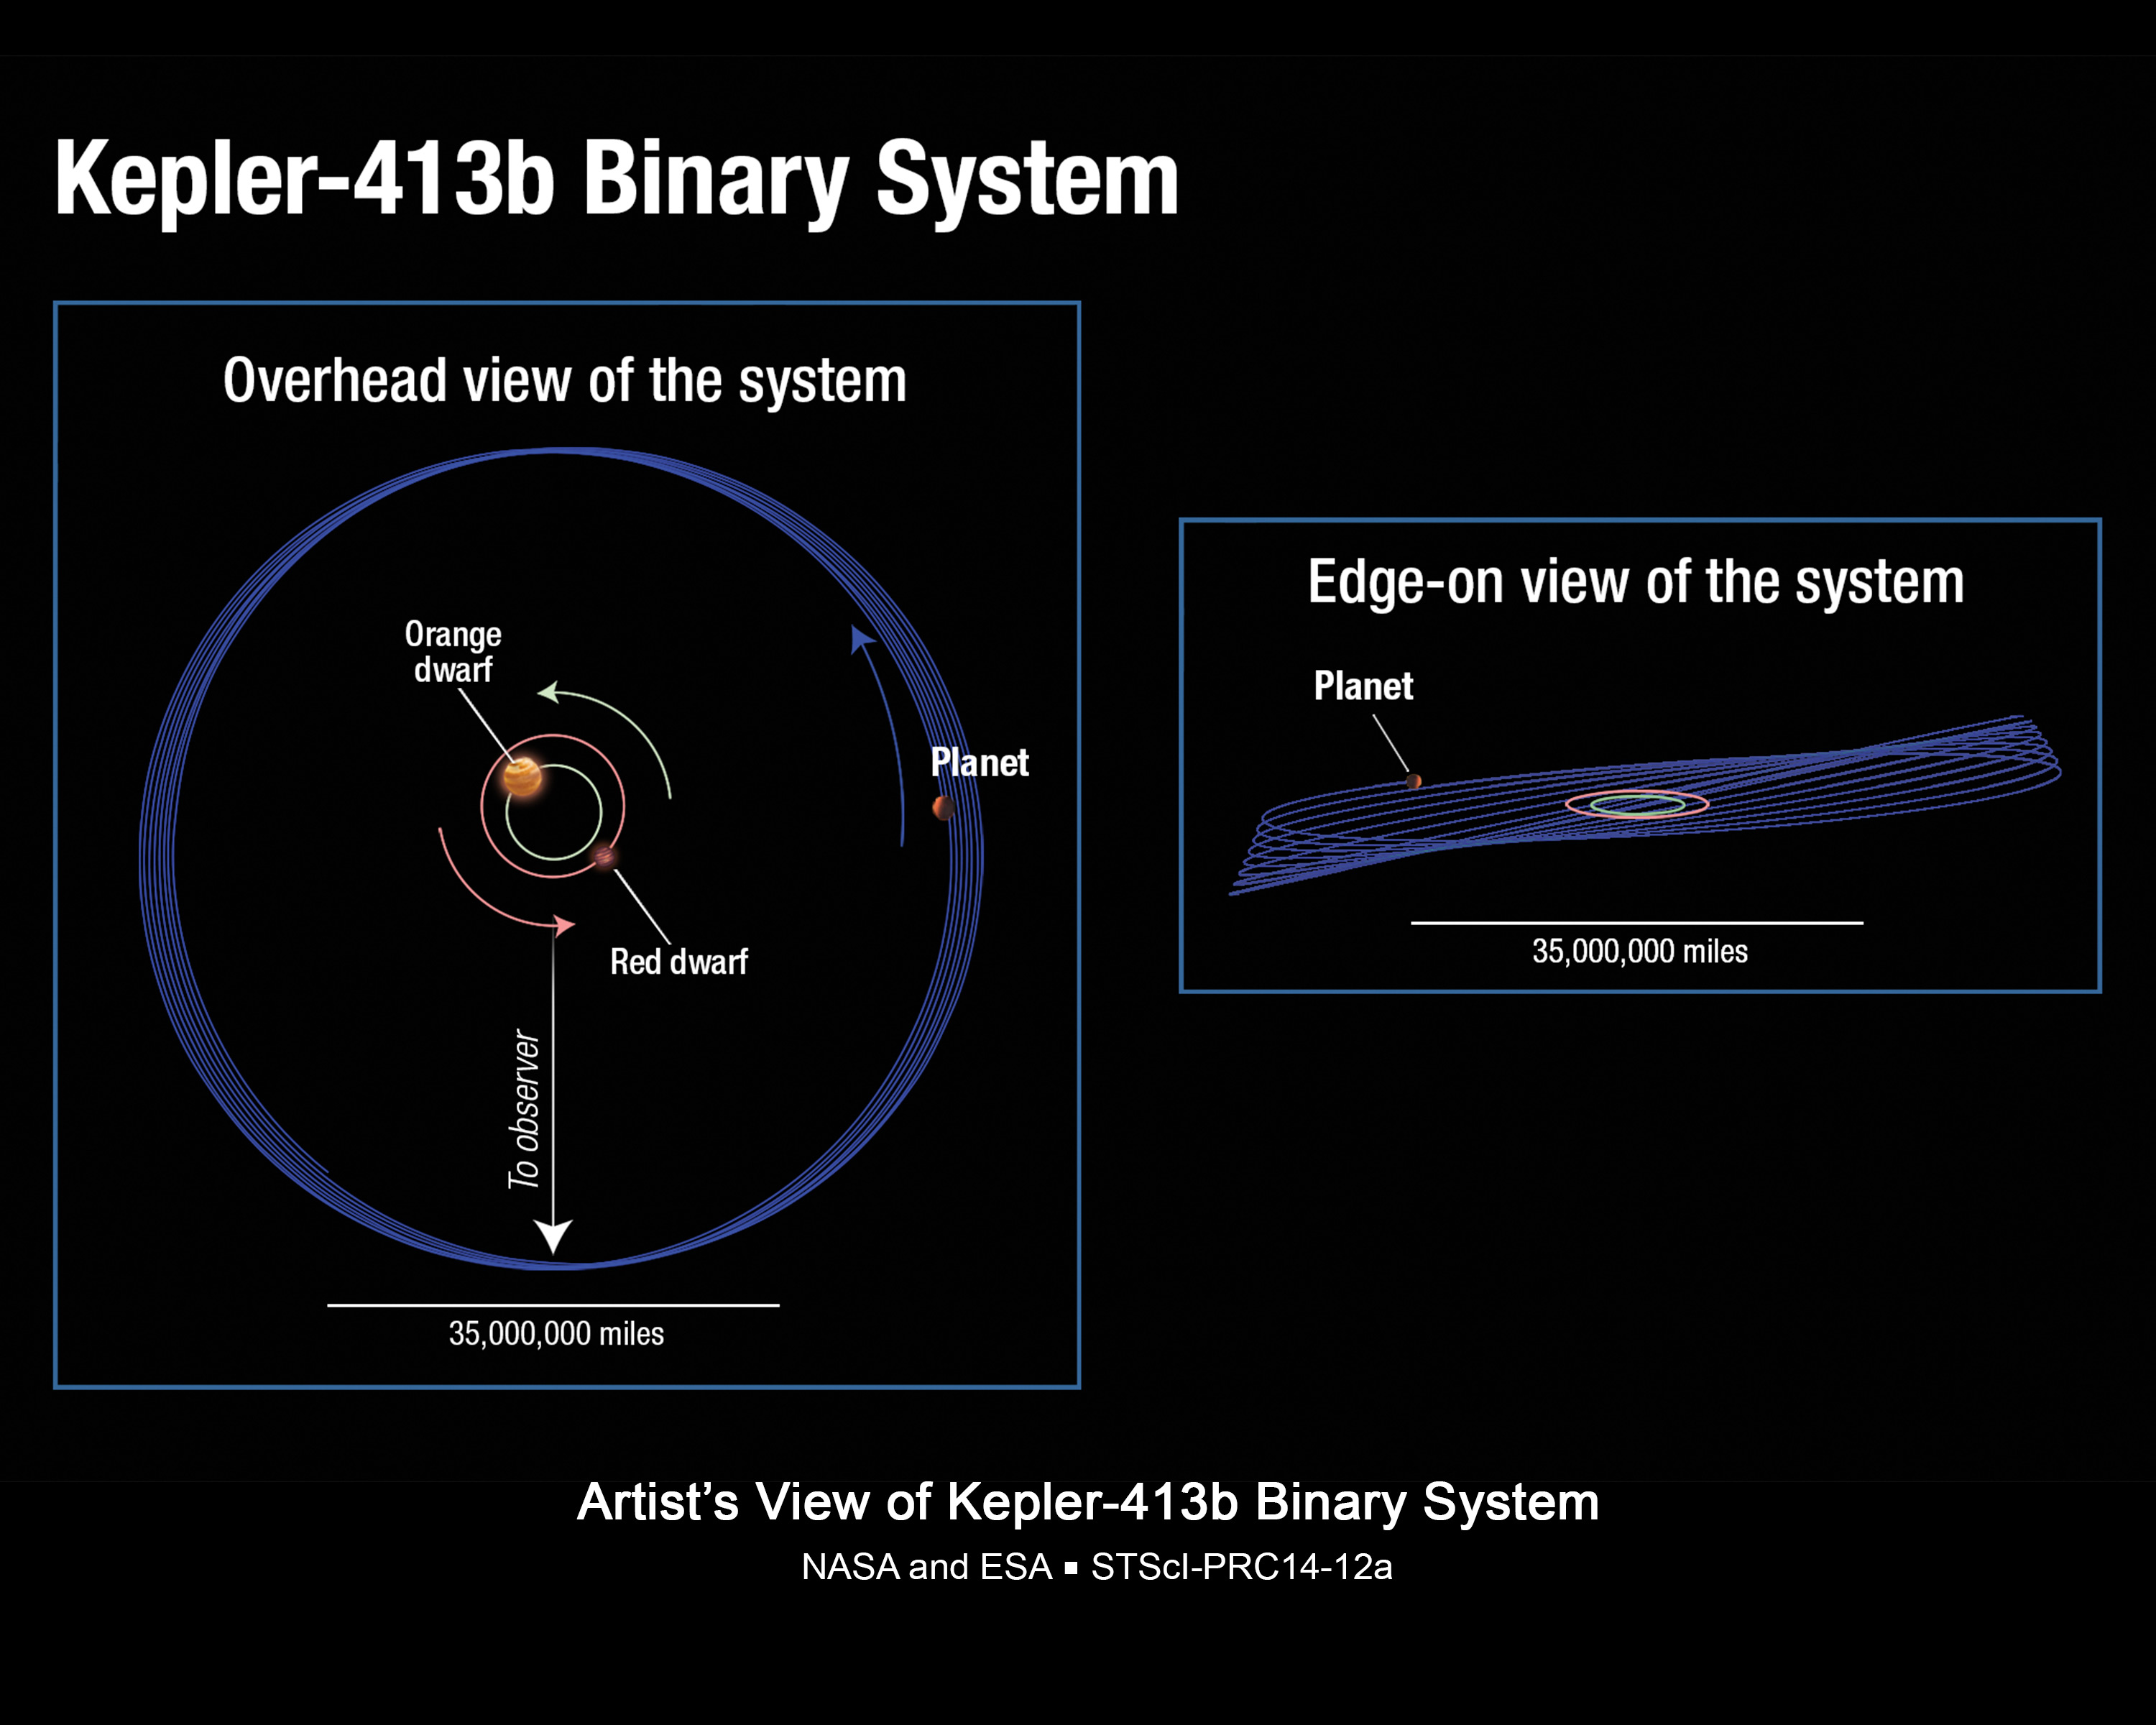

Wobbly Planet Orbital Schematic (Illustration)

This illustration shows the unusual orbit of planet Kepler-413b around a close pair of orange and red dwarf stars. The planet’s 66-day orbit is tilted 2.5 degrees with respect to the plane of the binary stars’ orbit. The orbit of the planet wobbles around the central stars over 11 years, an effect called precession. This planet is also very unusual in that it can potentially precess wildly on its spin axis, much like a child’s top.

The tilt of the spin axis of the planet can vary by as much as 30 degrees over 11 years, presumably leading to the rapid and erratic changes in seasons on the planet and any accompanying large moons that might exist there.

As Kepler views the system nearly edge on, sometimes the planet passes in front of the binary pair, and sometimes it does not. The next transit is not predicted to occur until 2020. This is due not only to the orbital wobble, but also to the small diameters of the stars and the fact that the orbital plane of the stars is not exactly edge-on to Kepler’s line of sight.

The vertical axis on the right panel is exaggerated by a factor of 10, for viewing purposes only.

NASA Ames manages Kepler’s ground system development, mission operations and science data analysis. NASA’s Jet Propulsion Laboratory in Pasadena, Calif., managed Kepler mission development. Ball Aerospace & Technologies Corp. in Boulder, Colo., developed the Kepler flight system and supports mission operations with JPL at the Laboratory for Atmospheric and Space Physics at the University of Colorado in Boulder. The Space Telescope Science Institute in Baltimore archives, hosts and distributes the Kepler science data. Kepler is NASA’s 10th Discovery Mission and is funded by NASA’s Science Mission Directorate at the agency’s headquarters in Washington.

Credit: NASA/ESA/STScI